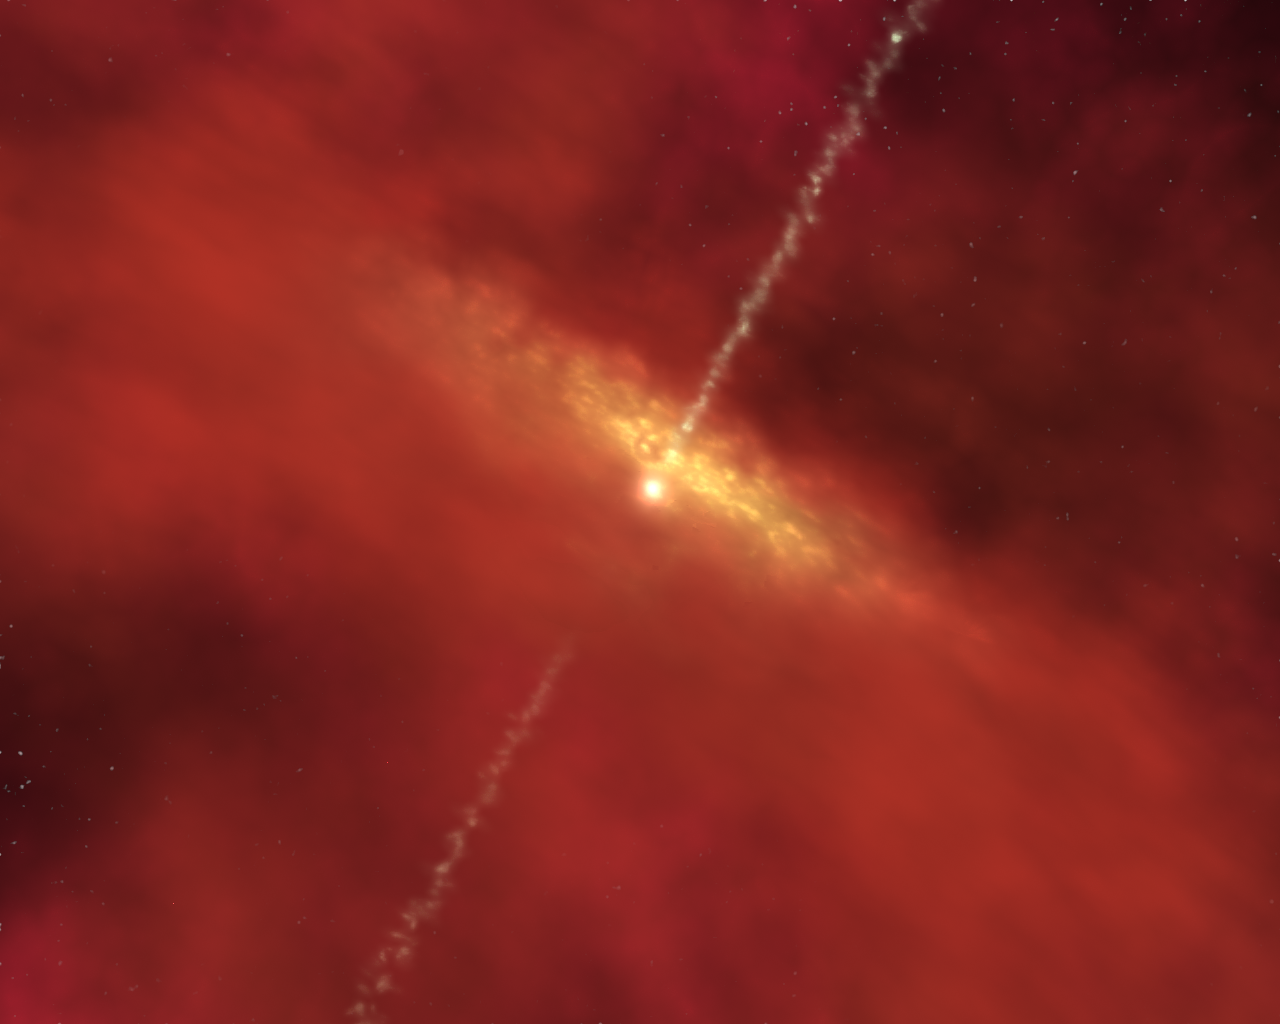

Jets of Outflowing Gas Burst from a Forming Star

Jets of outflowing gas burst from a forming star still accumulating material from the surrounding disk.

Credit: NASA/IPAC/R. Hurt (SSC)